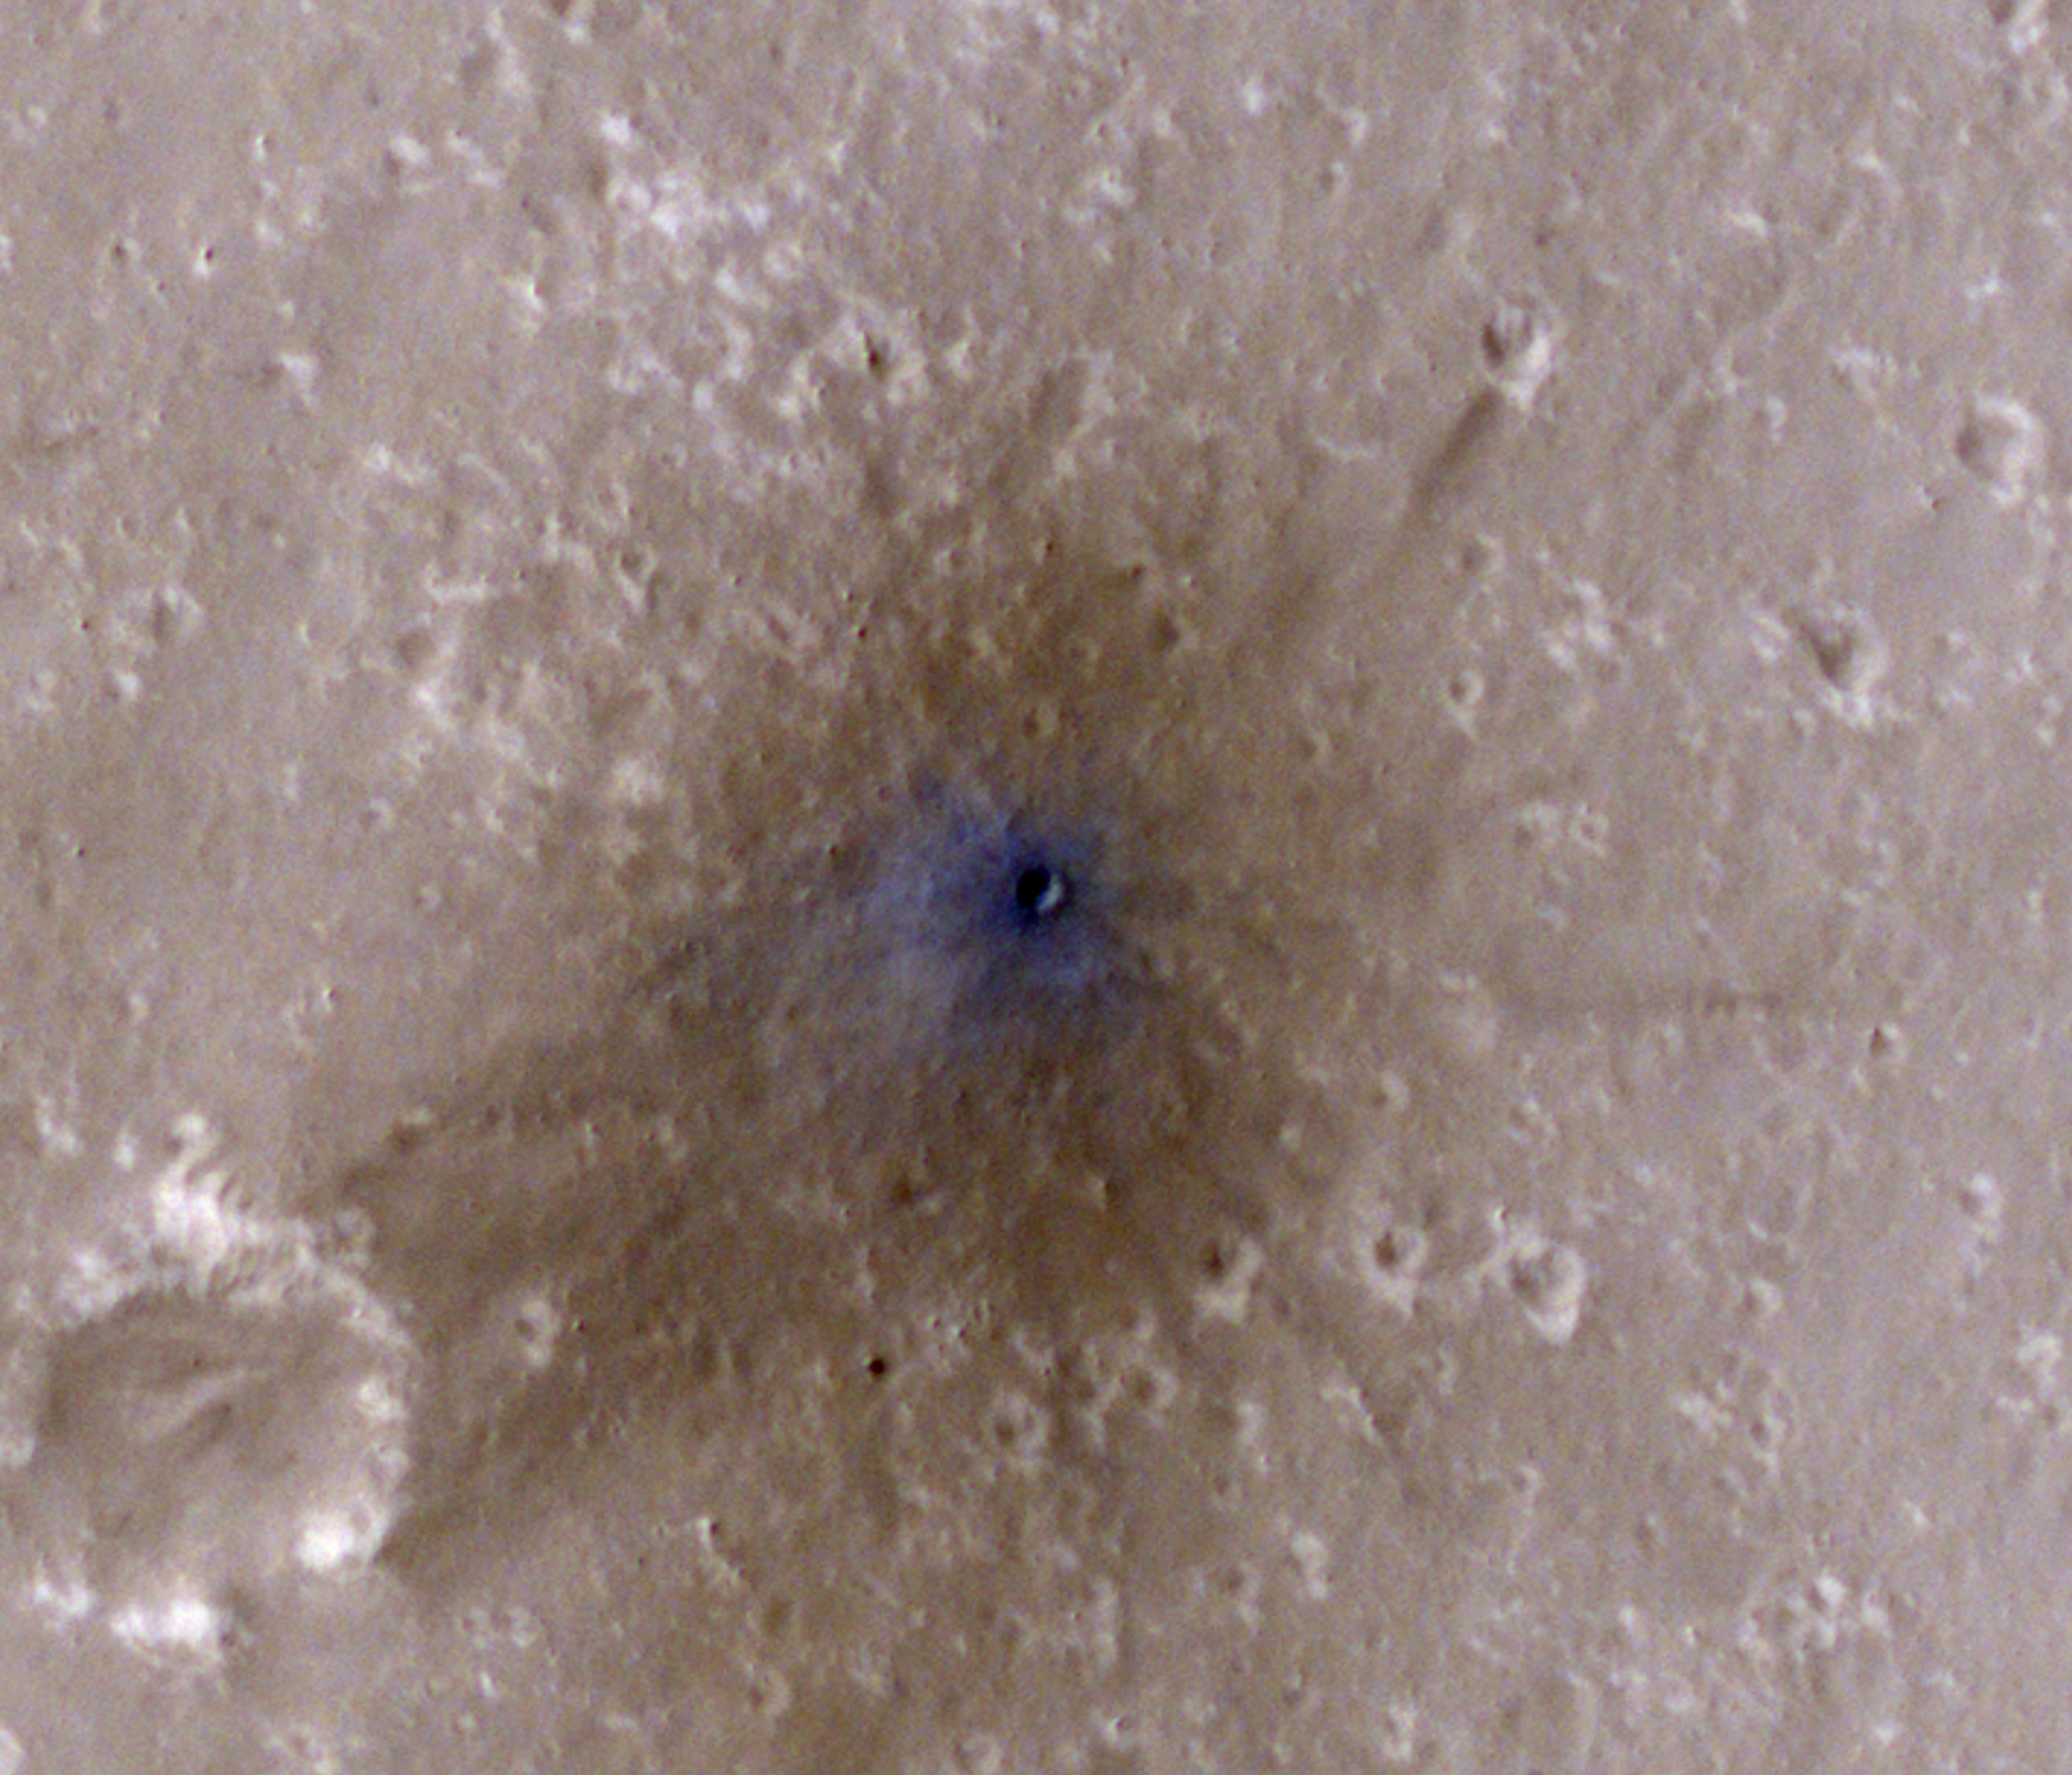

InSight-Detected Impact in February 2021

NASA’s Mars Reconnaissance Orbiter captured this image of a meteoroid impact that was first detected by the agency’s InSight lander using its seismometer. This crater was formed on Feb. 18, 2021.

MRO’s High Resolution Imaging Science Experiment (HiRISE) camera captured this scene in color. The ground is not actually blue; this enhanced-color image highlights certain hues in the scene to make details more visible to the human eye – in this case, dust and soil disturbed by the impact.

NASA’s Jet Propulsion Laboratory in Southern California manages both InSight and MRO for the agency’s Science Mission Directorate in Washington. The University of Arizona, in Tucson, operates HiRISE, which was built by Ball Aerospace & Technologies Corp., in Boulder, Colorado.

InSight is part of NASA’s Discovery Program, managed by the agency’s Marshall Space Flight Center in Huntsville, Alabama. Lockheed Martin Space in Denver built the InSight spacecraft, including its cruise stage and lander, and supports spacecraft operations for the mission.

A number of European partners, including France’s Centre National d’Études Spatiales (CNES) and the German Aerospace Center (DLR), are supporting the InSight mission. CNES provided the Seismic Experiment for Interior Structure (SEIS) instrument to NASA, with the principal investigator at IPGP (Institut de Physique du Globe de Paris). Significant contributions for SEIS came from IPGP; the Max Planck Institute for Solar System Research (MPS) in Germany; the Swiss Federal Institute of Technology (ETH Zurich) in Switzerland; Imperial College London and Oxford University in the United Kingdom; and JPL. DLR provided the Heat Flow and Physical Properties Package (HP3) instrument, with significant contributions from the Space Research Center (CBK) of the Polish Academy of Sciences and Astronika in Poland. Spain’s Centro de Astrobiología (CAB) supplied the temperature and wind sensors.

Credit: NASA/JPL-Caltech/University of Arizona